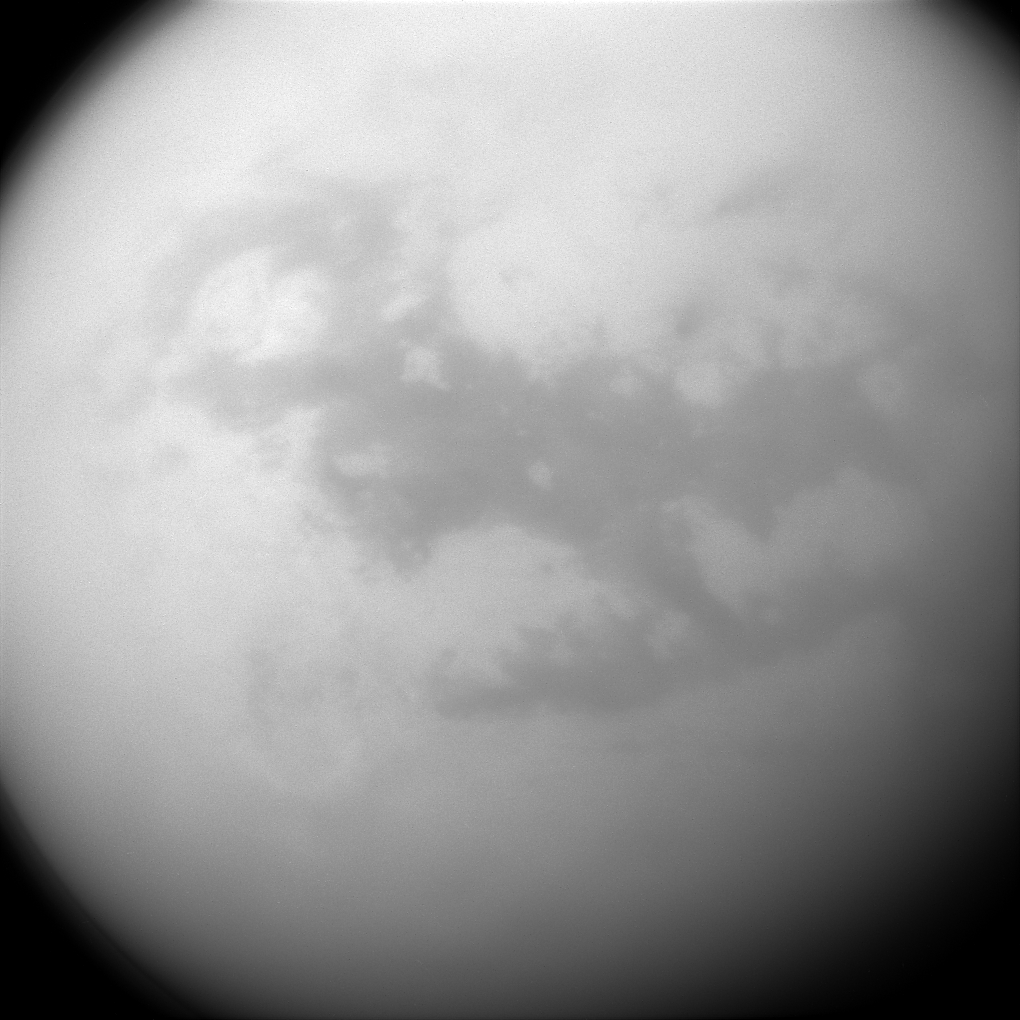

Dunelands of Titan

Saturn’s frigid moon Titan has some characteristics that are oddly similar to Earth, but still slightly alien. It has clouds, rain and lakes (made of methane and ethane), a solid surface (made of water ice), and vast dune fields (filled with hydrocarbon sands).

The dark, H-shaped area seen here contains two of the dune-filled regions, Fensal (in the north) and Aztlan (to the south).

Cassini’s cameras have frequently monitored the surface of Titan (3200 miles or 5150 kilometers across) to look for changes in its features over the course of the mission. Any changes would help scientists better understand different phenomena like winds and dune formation on this strangely earth-like moon.

For a closer view of Fensal-Aztlan, see PIA07732 .

This view looks toward the leading side of Titan. North on Titan is up. The image was taken with the Cassini spacecraft narrow-angle camera on July 25, 2015 using a spectral filter sensitive to wavelengths of near-infrared light centered at 938 nanometers.

The view was obtained at a distance of approximately 450,000 miles (730,000 kilometers) from Titan and at a Sun-Titan-spacecraft, or phase, angle of 32 degrees. Image scale is 3 miles (4 kilometers) per pixel.

The Cassini mission is a cooperative project of NASA, ESA (the European Space Agency) and the Italian Space Agency. The Jet Propulsion Laboratory, a division of the California Institute of Technology in Pasadena, manages the mission for NASA’s Science Mission Directorate, Washington. The Cassini orbiter and its two onboard cameras were designed, developed and assembled at JPL. The imaging operations center is based at the Space Science Institute in Boulder, Colorado.

Credit: NASA/JPL-Caltech/Space Science Institute